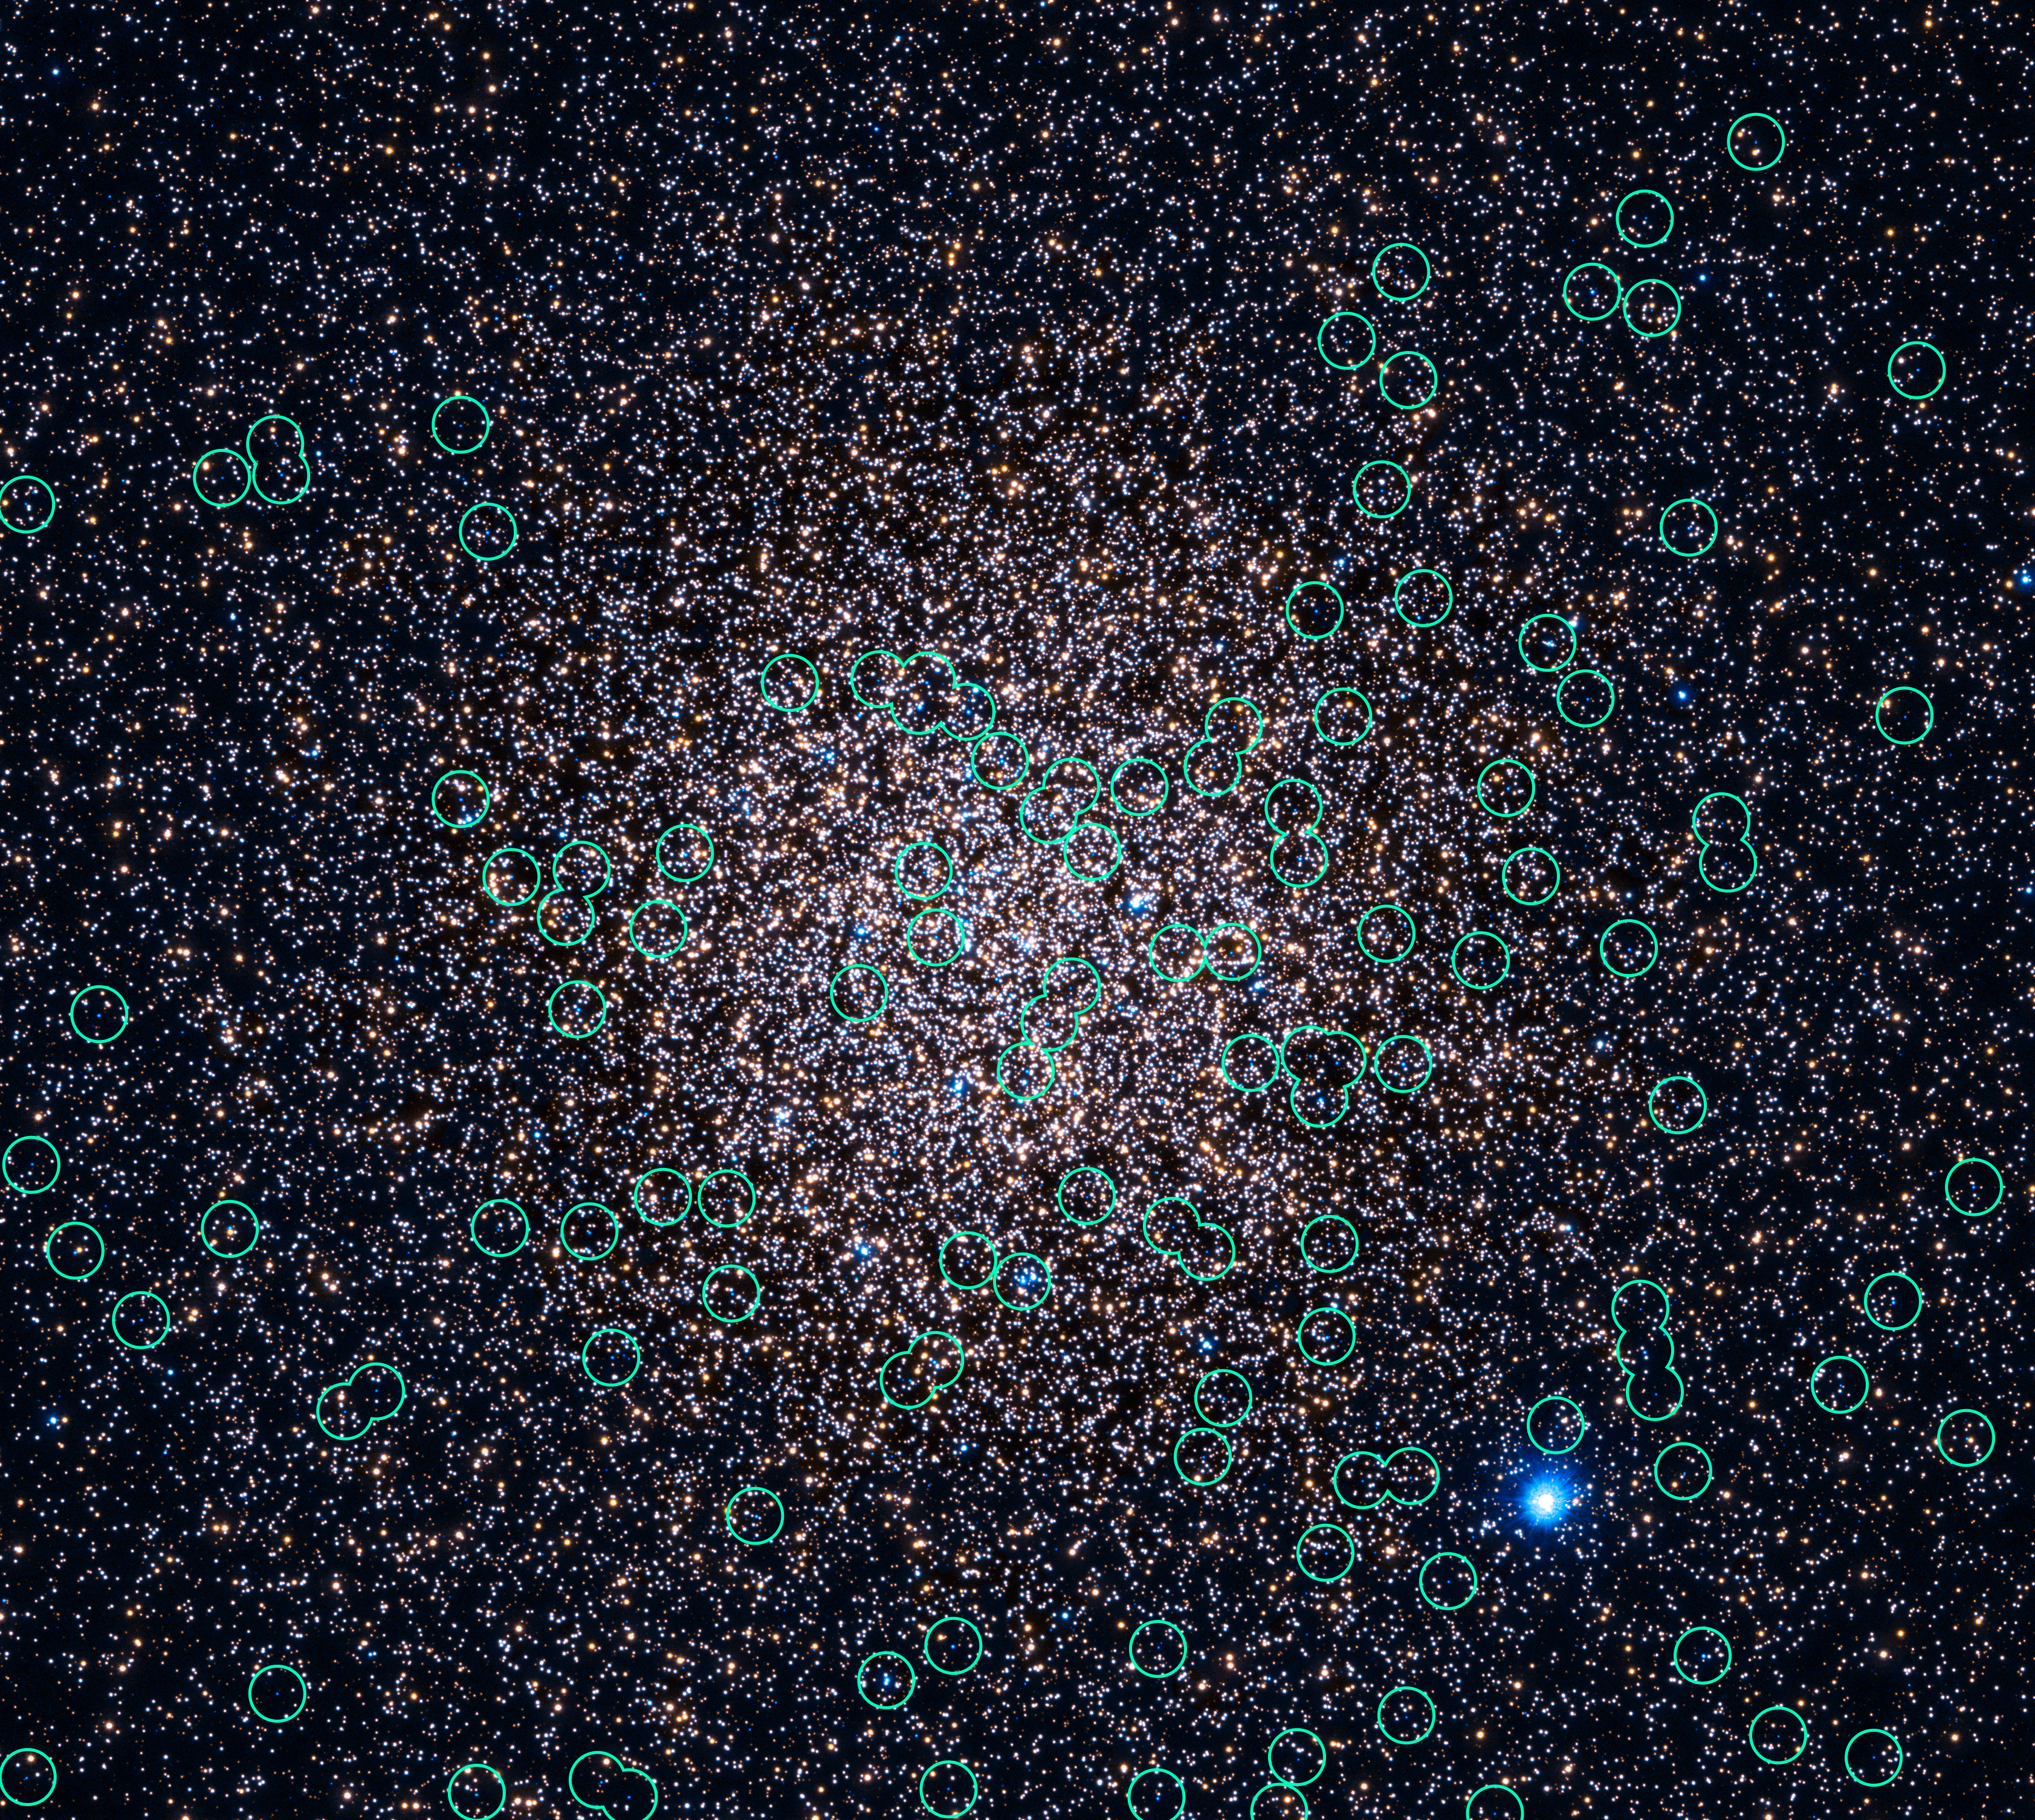

Hubble 47 Tucanae in UV with White Dwarfs Marked

Object Name: 47 Tuc, 47 Tucanae, NGC 104
Object Description: Globular Cluster
Instrument: HST/WFC3/UVIS
Filters: F225W (UV) and F336W (U)

This image is a composite of separate exposures acquired by the WFC3 instrument. Several filters were used to sample various wavelengths. The color results from assigning different hues (colors) to each monochromatic (grayscale) image associated with an individual filter. In this case, the assigned colors are: Cyan: F225W (UV) Yellow: F336W (U)

Credit: NASA, ESA, and H. Richer and J. Heyl (University of British Columbia, Vancouver, Canada); Acknowledgment: J. Mack (STScI) and G. Piotto (University of Padova, Italy)